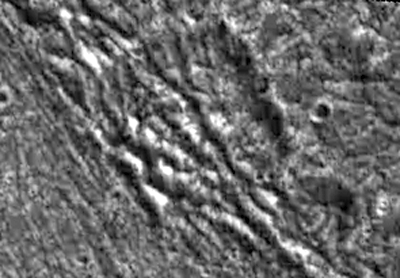

Fractured Craters on Ganymede

Two highly fractured craters are visible in this high resolution image of Jupiter’s moon, Ganymede. NASA’s Galileo spacecraft imaged this region as it passed Ganymede during its second orbit through the Jovian system. North is to the top of the picture and the sun illuminates the surface from the southeast. The two craters in the center of the image lie in the ancient dark terrain of Marius Regio, at 40 degrees latitude and 201 degrees longitude, at the border of a region of bright grooved terrain known as Byblus Sulcus (the eastern portion of which is visible on the left of this image). Pervasive fracturing has occurred in this area that has completely disrupted these craters and destroyed their southern and western walls. Such intense fracturing has occurred over much of Ganymede’s surface and has commonly destroyed older features. The image covers an area approximately 26 kilometers (16 miles) by 18 kilometers (11 miles) across at a resolution of 86 meters (287 feet) per picture element. The image was taken on September 6, 1996 by the solid state imaging (CCD) system on NASA’s Galileo spacecraft.

The Jet Propulsion Laboratory, Pasadena, CA manages the Galileo mission for NASA’s Office of Space Science, Washington, DC. JPL is an operating division of California Institute of Technology (Caltech).

Credit: NASA/JPL/Brown University